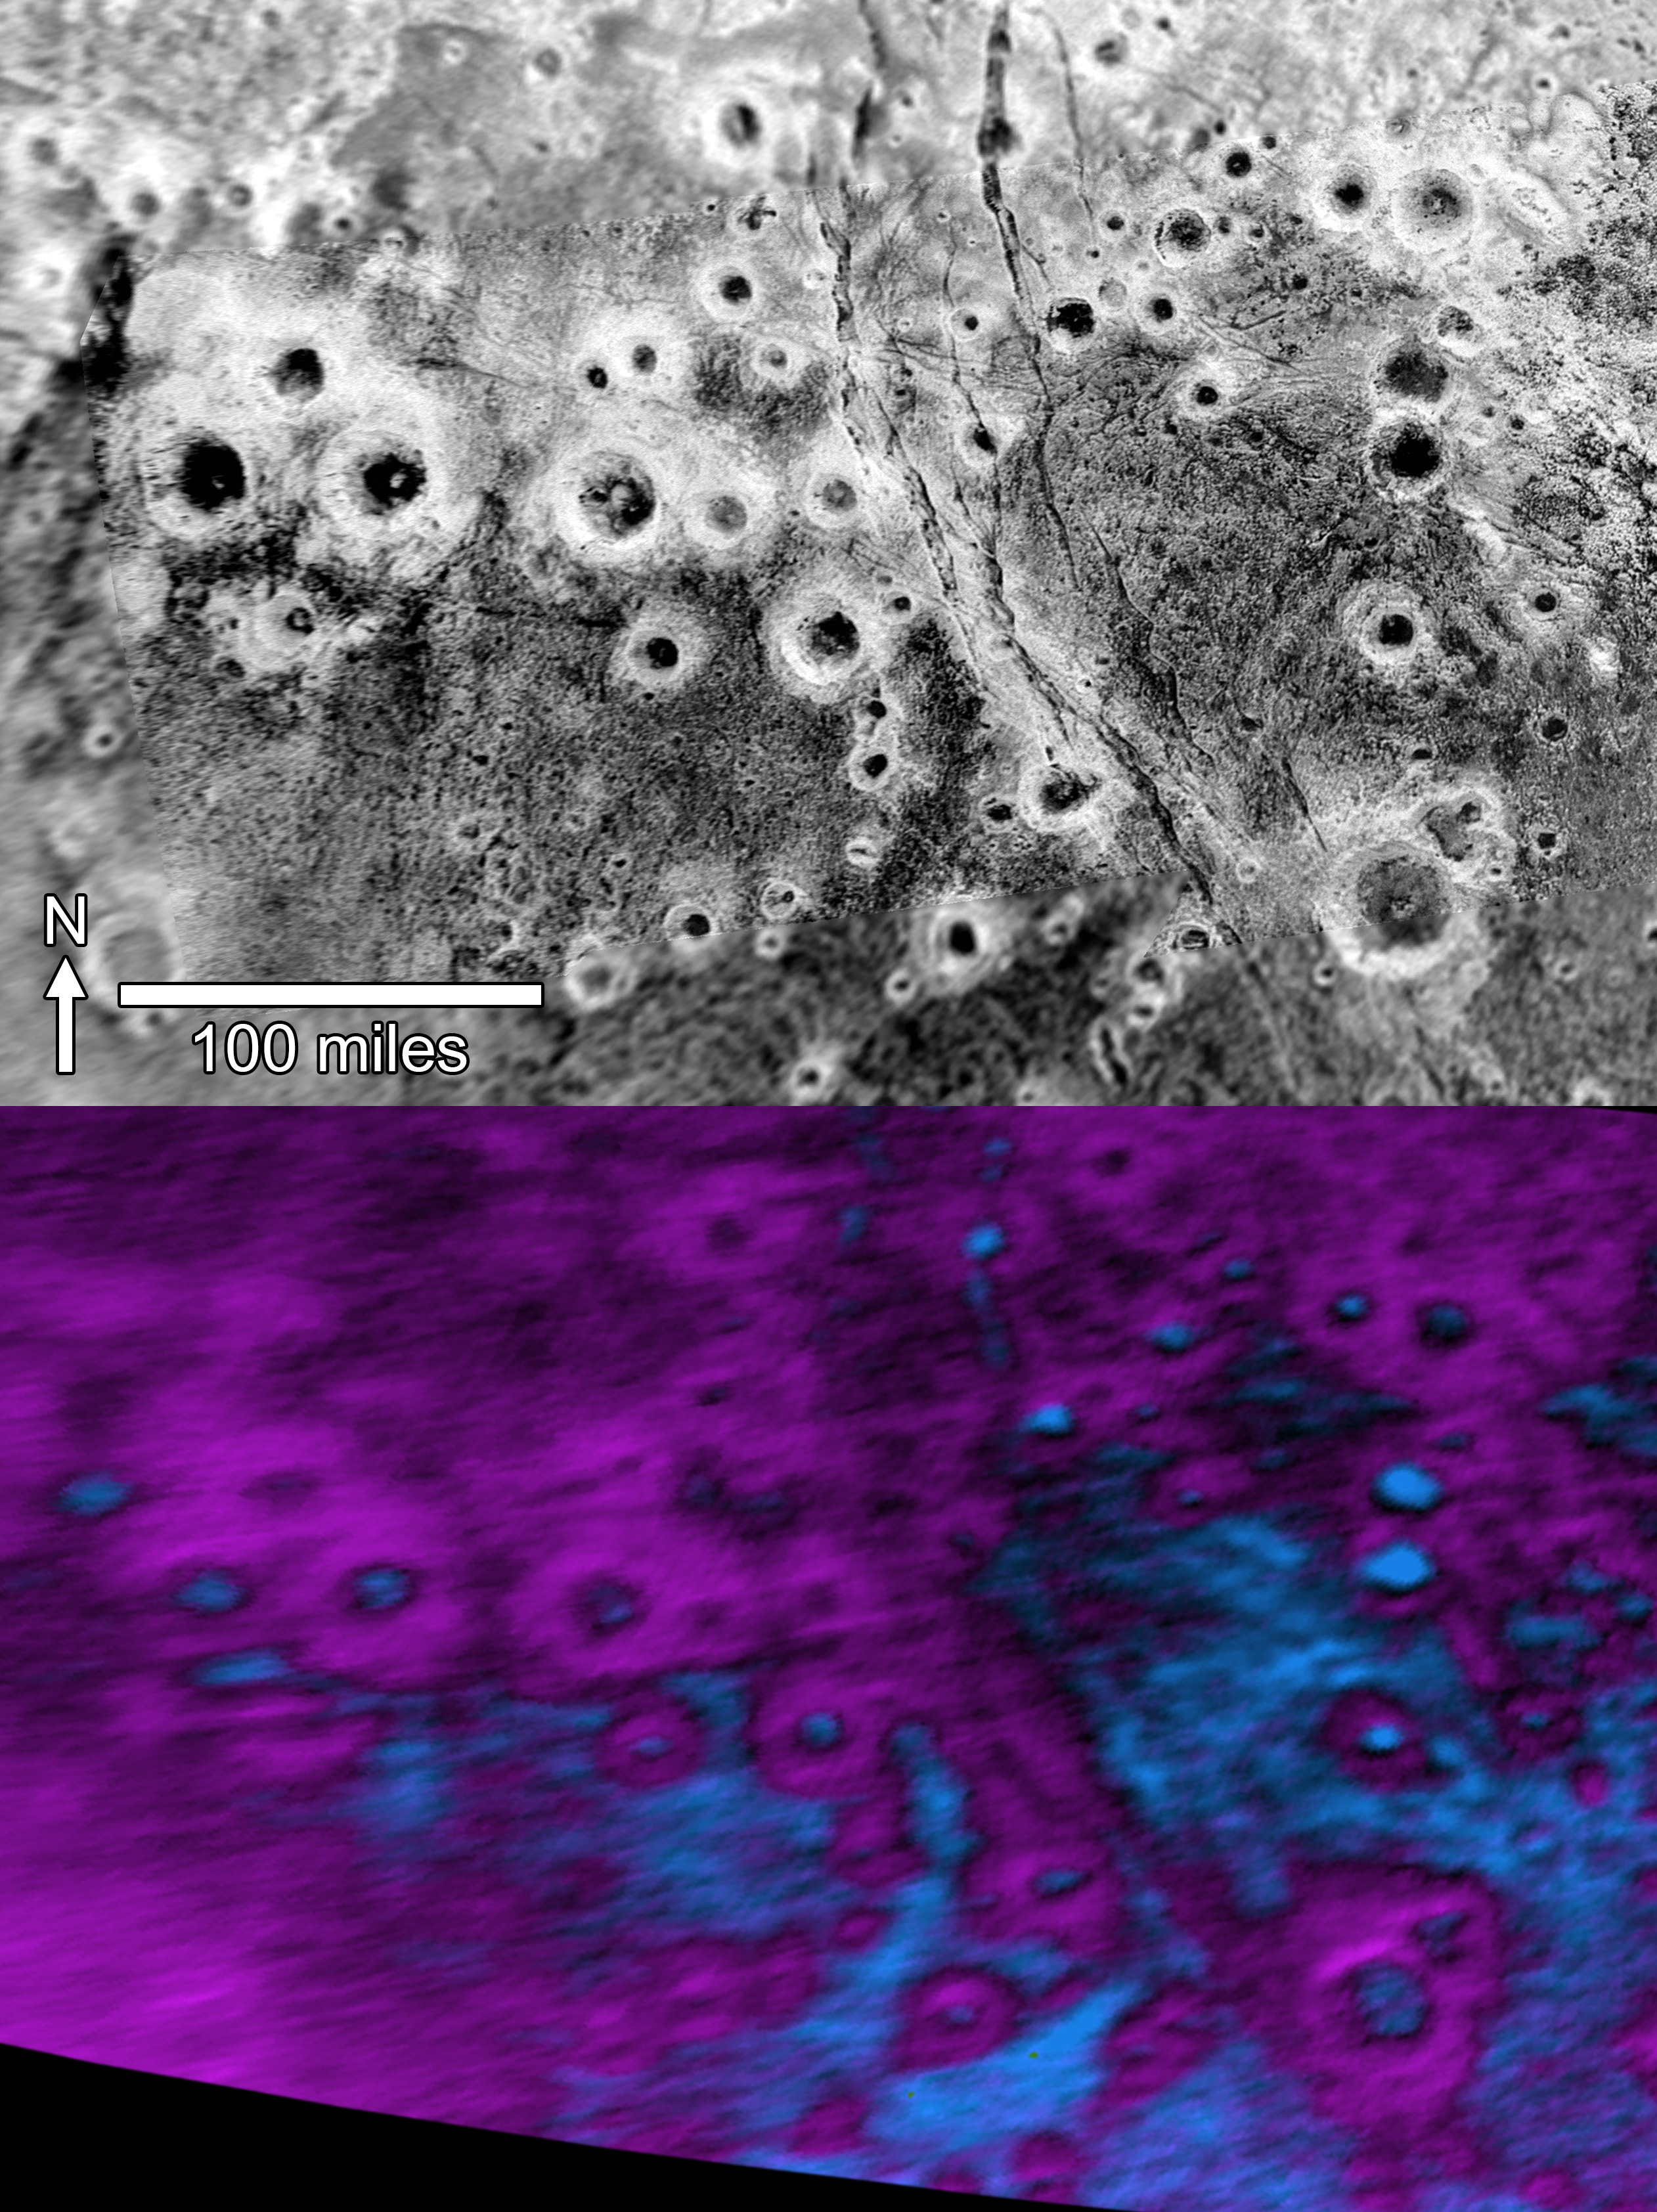

Pluto’s ‘Halo’ Craters

Within Pluto’s informally named Vega Terra region is a field of eye-catching craters that looks like a cluster of bright halos scattered across a dark landscape.

The region is far west of the hemisphere NASA’s New Horizons spacecraft viewed during close approach last summer. The upper image — in black and white — sports several dozen “haloed” craters. The largest crater, at bottom-right, measures about 30 miles (50 kilometers) across. The craters’ bright walls and rims stand out from their dark floors and surrounding terrain, creating the “halo” effect.

In the lower image, composition data from New Horizons’ Ralph/Linear Etalon Imaging Spectral Array (LEISA) indicate a connection between the bright halos and distribution of methane ice, shown in false color as purple. The floors and terrain between craters show signs of water ice, colored in blue. Exactly why the bright methane ice settles on these crater rims and walls is a mystery; also puzzling is why this same effect doesn’t occur broadly across Pluto.

The upper view is a mosaic made from two separate images obtained by New Horizons’ Long Range Reconnaissance Imager (LORRI). A high-resolution strip taken at approximately 760 feet (232 meters) per pixel is overlain on a broader, low-resolution image taken at 2,910 feet (889 meters) per pixel. The images were obtained at ranges of 28,800 miles (46,400 kilometers) and 106,700 miles (171,700 kilometers) from Pluto, respectively, on July 14, 2015. The LEISA data came the same day, during the instrument’s highest-resolution scan of Pluto, with New Horizons 28,000 miles (45,500 kilometers) from Pluto, with a resolution of 1.7 miles (2.7 kilometers) per pixel.

The Johns Hopkins University Applied Physics Laboratory in Laurel, Maryland, designed, built, and operates the New Horizons spacecraft, and manages the mission for NASA’s Science Mission Directorate. The Southwest Research Institute, based in San Antonio, leads the science team, payload operations and encounter science planning. New Horizons is part of the New Frontiers Program managed by NASA’s Marshall Space Flight Center in Huntsville, Alabama.

Credit: NASA/Johns Hopkins University Applied Physics Laboratory/Southwest Research Institute